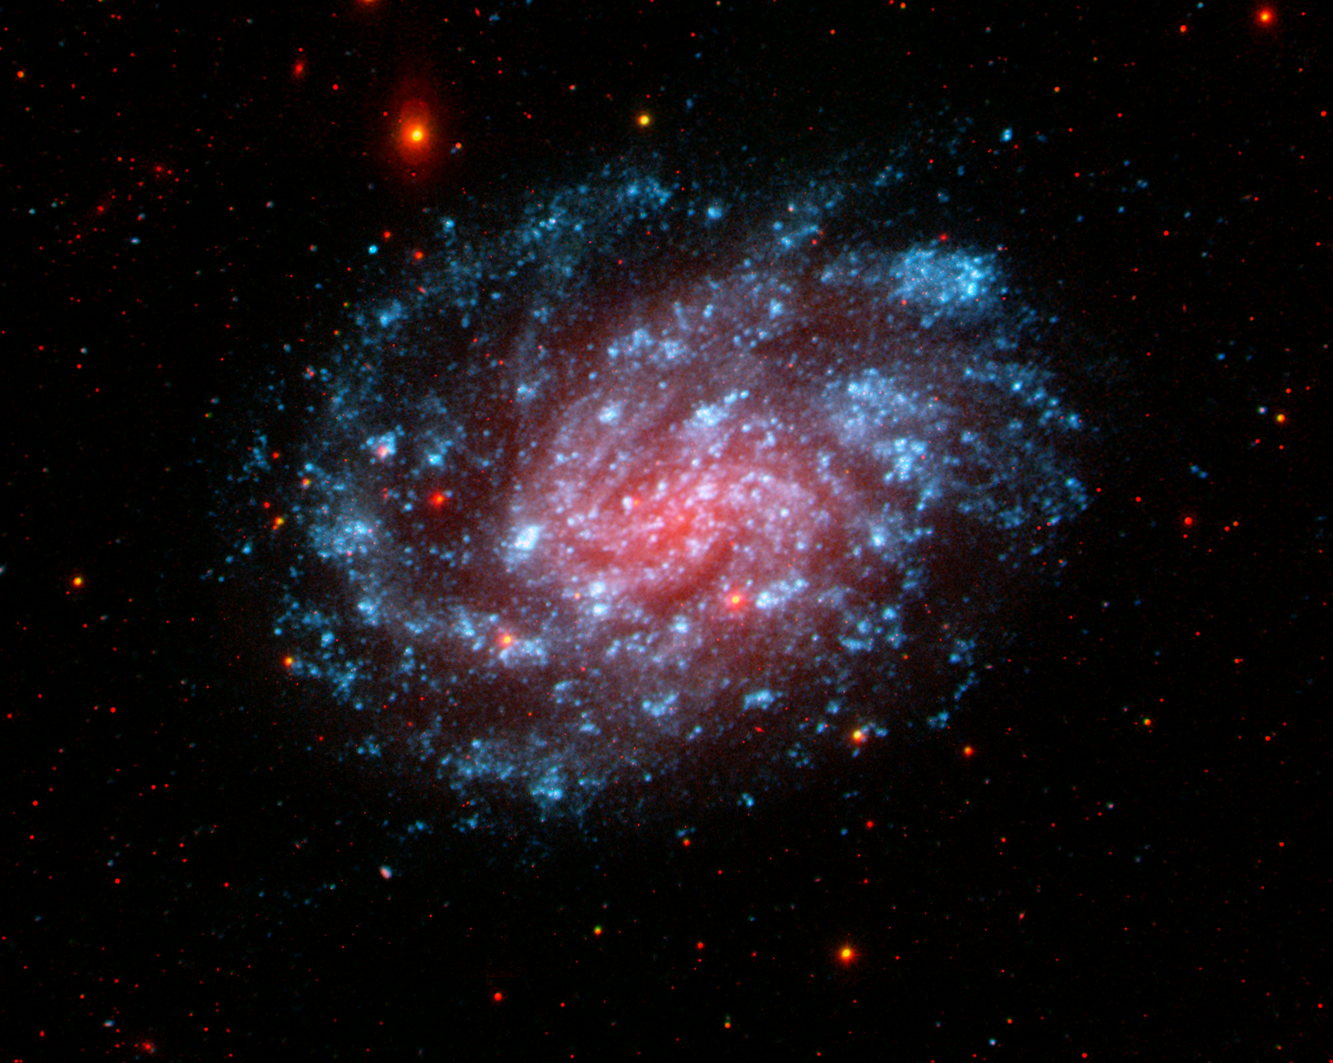

NGC 300

This image from NASA’s Galaxy Evolution Explorer shows the galaxy NGC 300, located about seven million light-years away in the constellation Sculptor. It is a classic spiral galaxy with open arms and vigorous star formation throughout.

Blue represents ultraviolet light captured by the telescope’s long-wavelength detector. Green shows ultraviolet light from the short-wavelength detector, and red shows red visible light from the Las Campanas Observatory, Chile.

The Galaxy Evolution Explorer data was taken in October 2003.

Credit: NASA/JPL-Caltech/Las Campanas